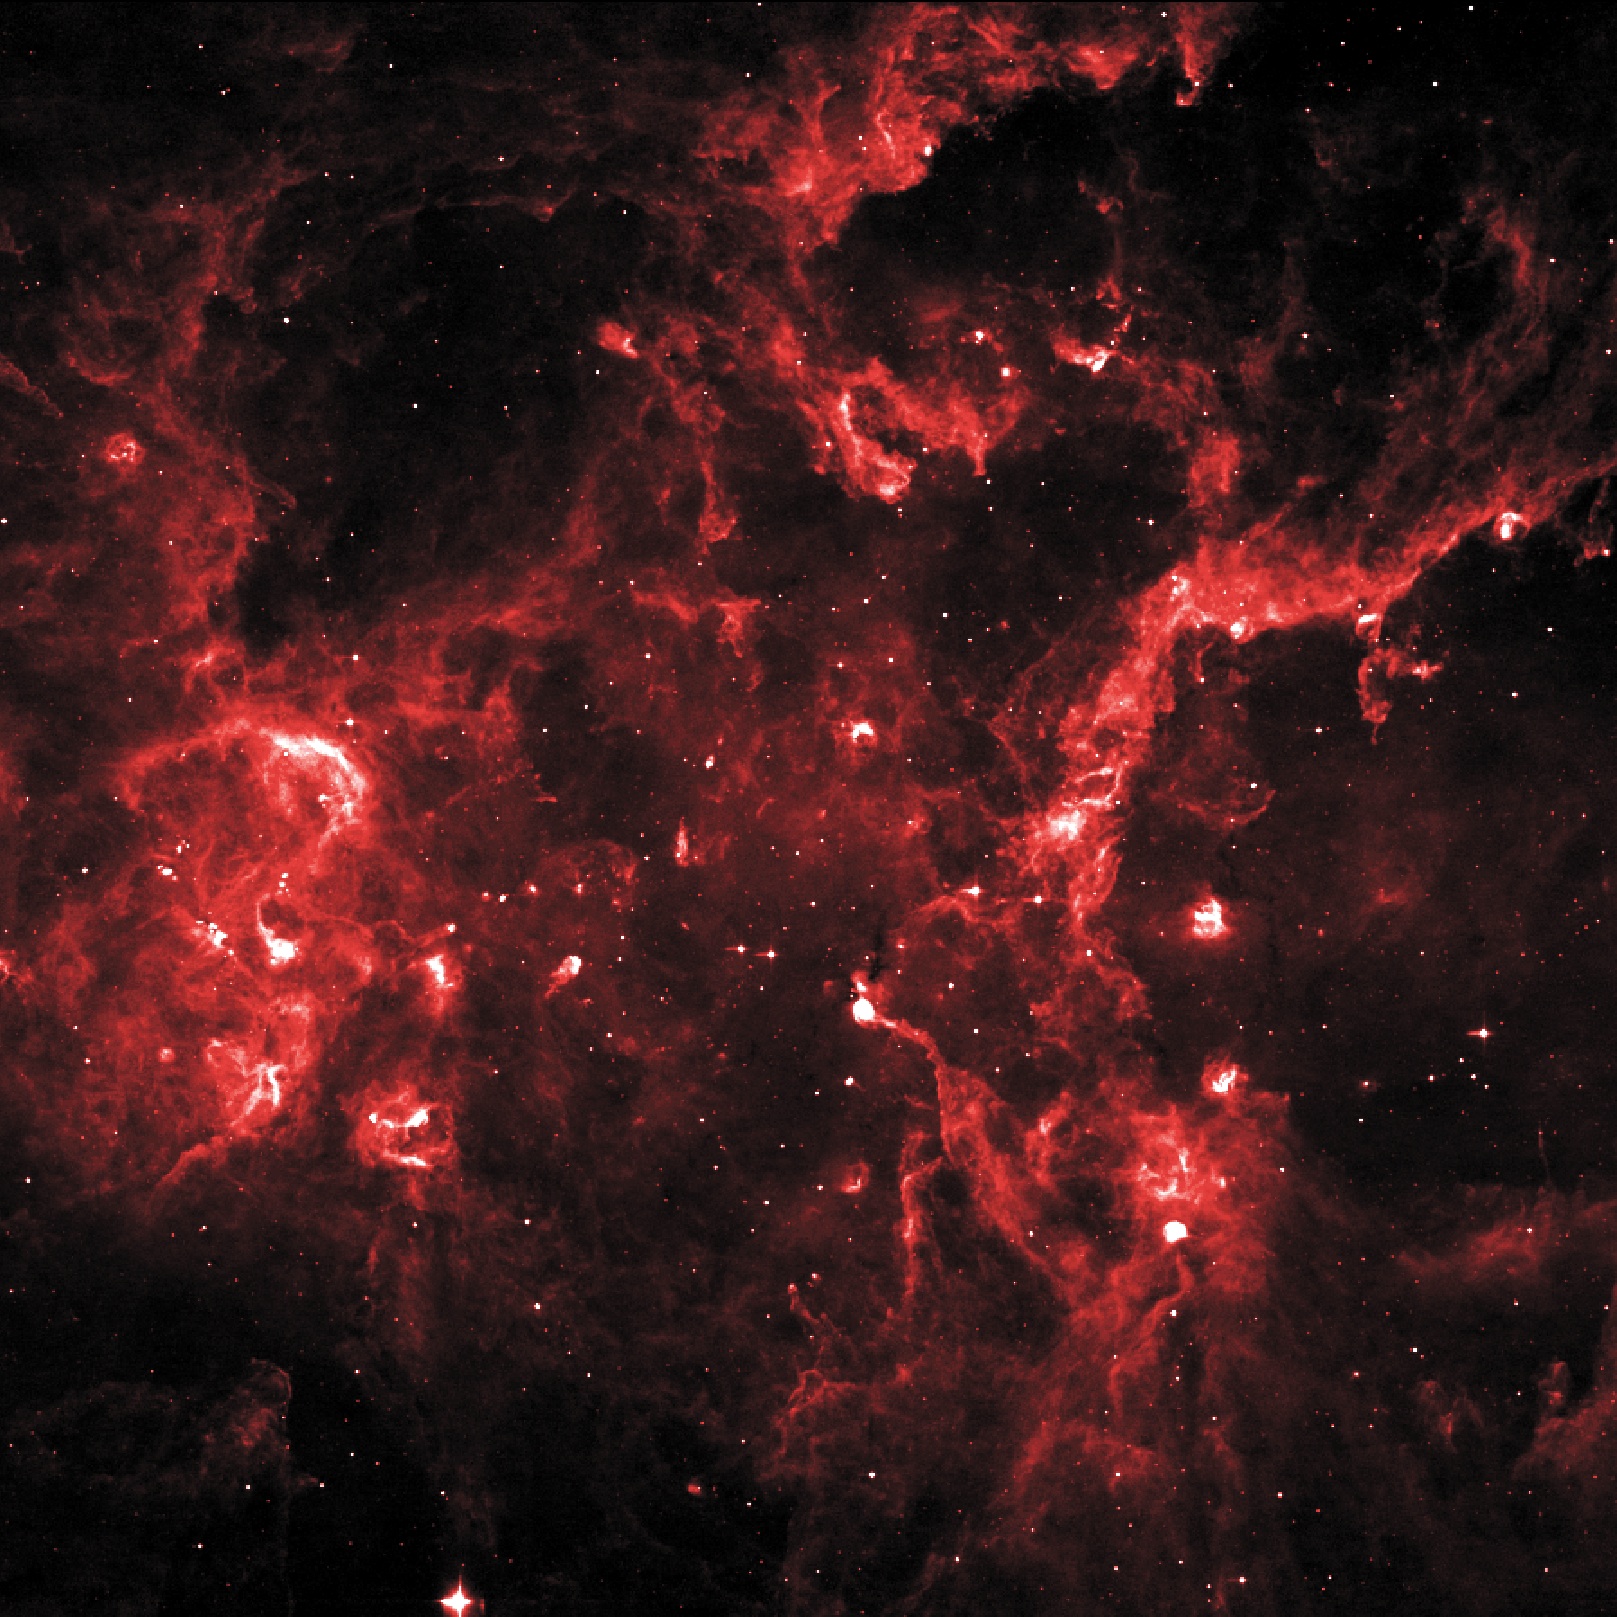

Young Stellar Grouping in Cygnus X

Cygnus X hosts many young stellar groupings. The combined outflows and ultraviolet radiation from the region's numerous massive stars have heated and pushed gas away from the clusters, producing cavities of hot, lower-density gas. In this 8-micron infrared image, ridges of denser gas mark the boundaries of the cavities. Bright spots within these ridges show where stars are forming today.

Credit: NASA/IPAC/MSX